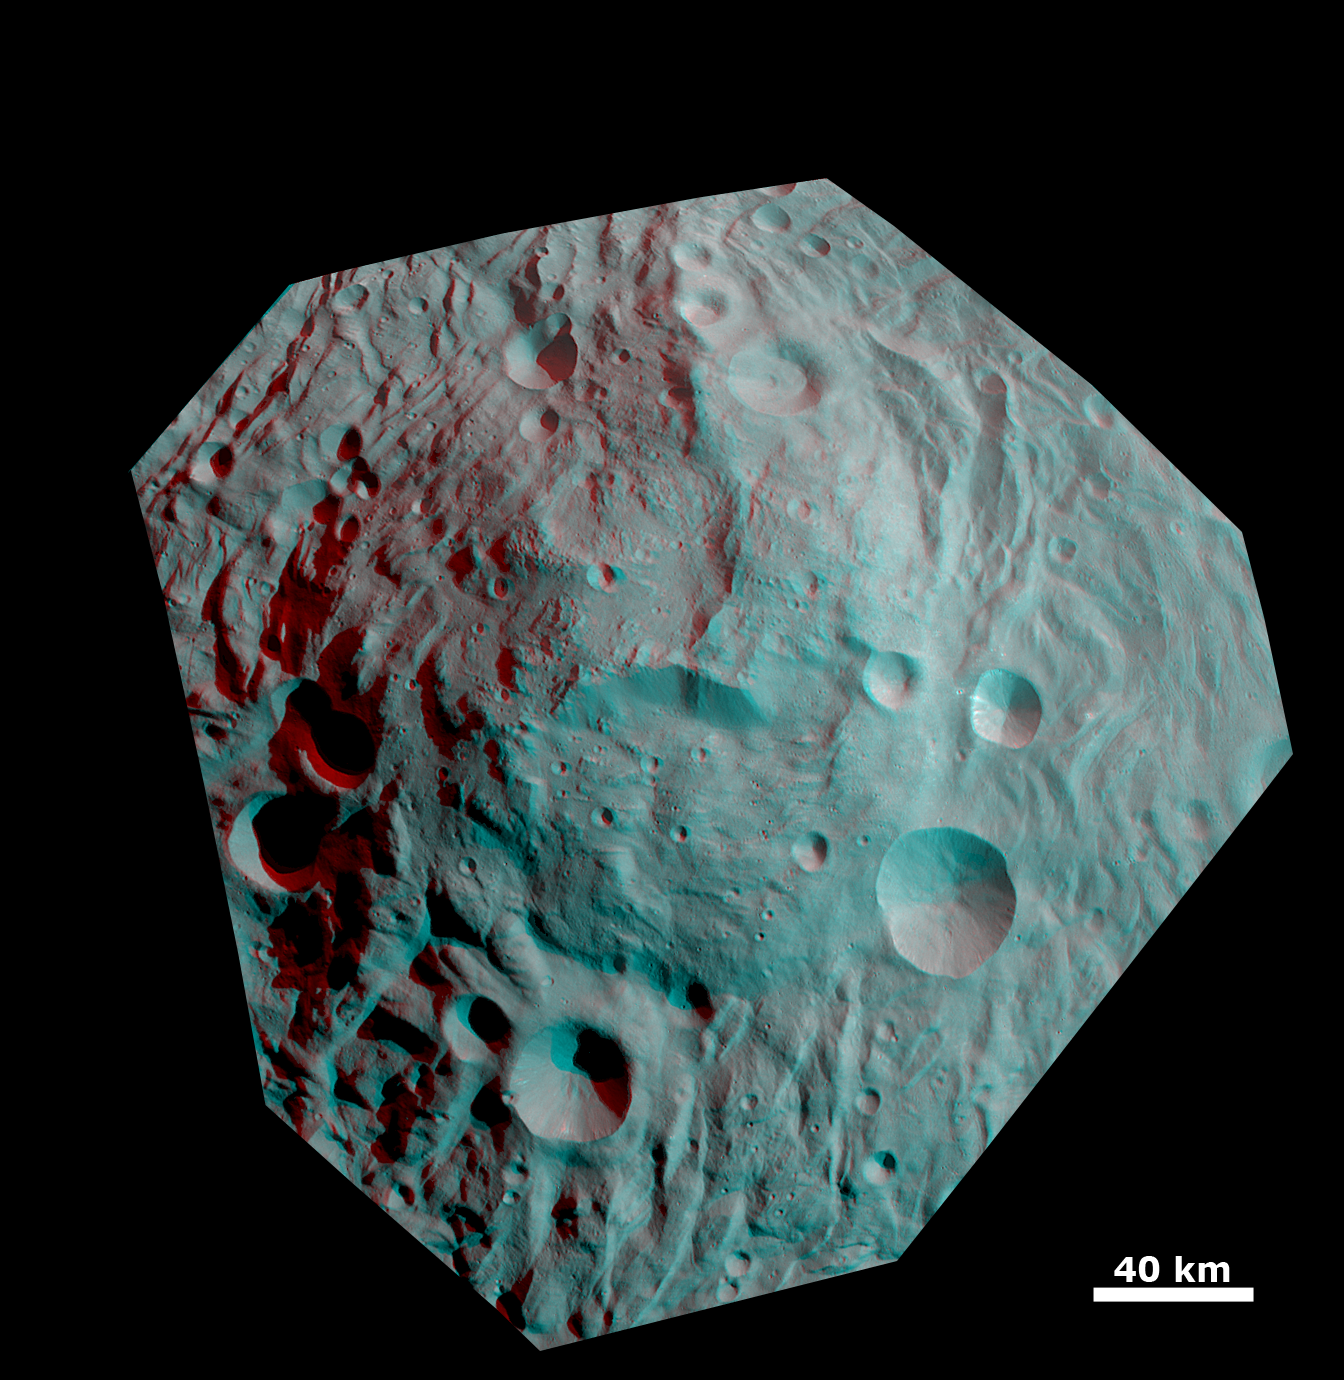

Anaglyph Image of the Mountain/Central Complex in the South Polar Region

This anaglyph image shows the topography of the mountain/central complex in Vesta’s south polar region. When viewed correctly this image shows a 3D view of Vesta’s surface. This effect was achieved by superimposing two differently colored images with an offset to create depth. To view this image in 3D use red-green, or red-blue, glasses (left eye: red; right eye: green/blue). The depth effect/topography differences in this image were calculated from the shape model of Vesta. This image is centered on the south polar mountain/central complex, which is a roughly circular topographic mound that is approximately 200km in diameter and has approximately 20km of relief from its base. Surrounding the mountain/central complex is the south polar depression; the relationship between these structures, two of the most prominent Vestan features, is key to understanding the evolution of Vesta as a whole. Also well defined in this image is a large scarp roughly in the center of mountain/central complex.

The framing camera (FC) instrument aboard NASA’s Dawn spacecraft obtained the images used to make this anaglyph on 17th and 20th August 2011. The distance from Dawn to the surface of Vesta was 2740km at this time. This image has a resolution of about 260 meters per pixel.

The Dawn mission to Vesta and Ceres is managed by NASA’s Jet Propulsion Laboratory, a division of the California Institute of Technology, Pasadena, Calif., for NASA’s Science Mission Directorate, Washington. UCLA is responsible for overall Dawn mission science. The Dawn framing cameras were developed and built under the leadership of the Max Planck Institute for Solar System Research, Katlenburg-Lindau, Germany, with significant contributions by DLR German Aerospace Center, Institute of Planetary Research, Berlin, and in coordination with the Institute of Computer and Communication Network Engineering, Braunschweig. The Framing Camera project is funded by the Max Planck Society, DLR, and NASA/JPL.

Credit: NASA/JPL-Caltech/UCLA/MPS/DLR/IDA